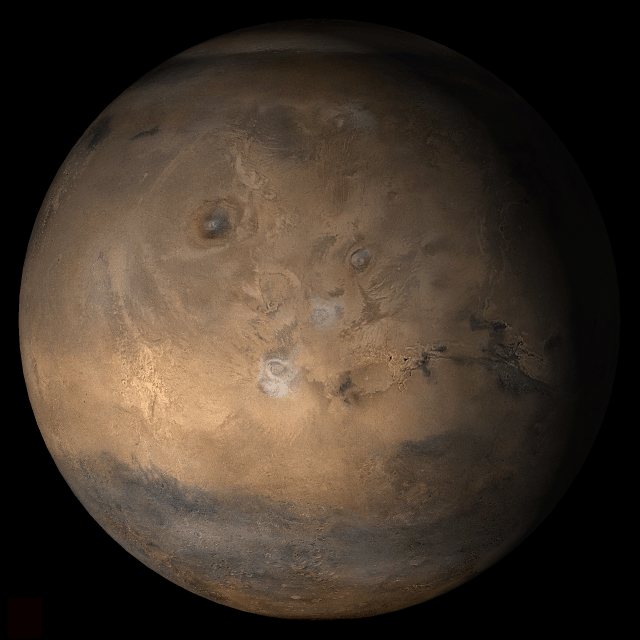

Mars at Ls 12°: Tharsis

7 February 2006
This picture is a composite of Mars Global Surveyor (MGS) Mars Orbiter Camera (MOC) daily global images acquired at Ls 12° during a previous Mars year. This month, Mars looks similar, as Ls 12° occurs in mid-February 2006. The picture shows the Tharsis face of Mars. Over the course of the month, additional faces of Mars as it appears at this time of year are being posted for MOC Picture of the Day. Ls, solar longitude, is a measure of the time of year on Mars. Mars travels 360° around the Sun in 1 Mars year. The year begins at Ls 0°, the start of northern spring and southern autumn.

Season: Northern Winter/Southern Summer

Credit: NASA/JPL/Malin Space Science Systems